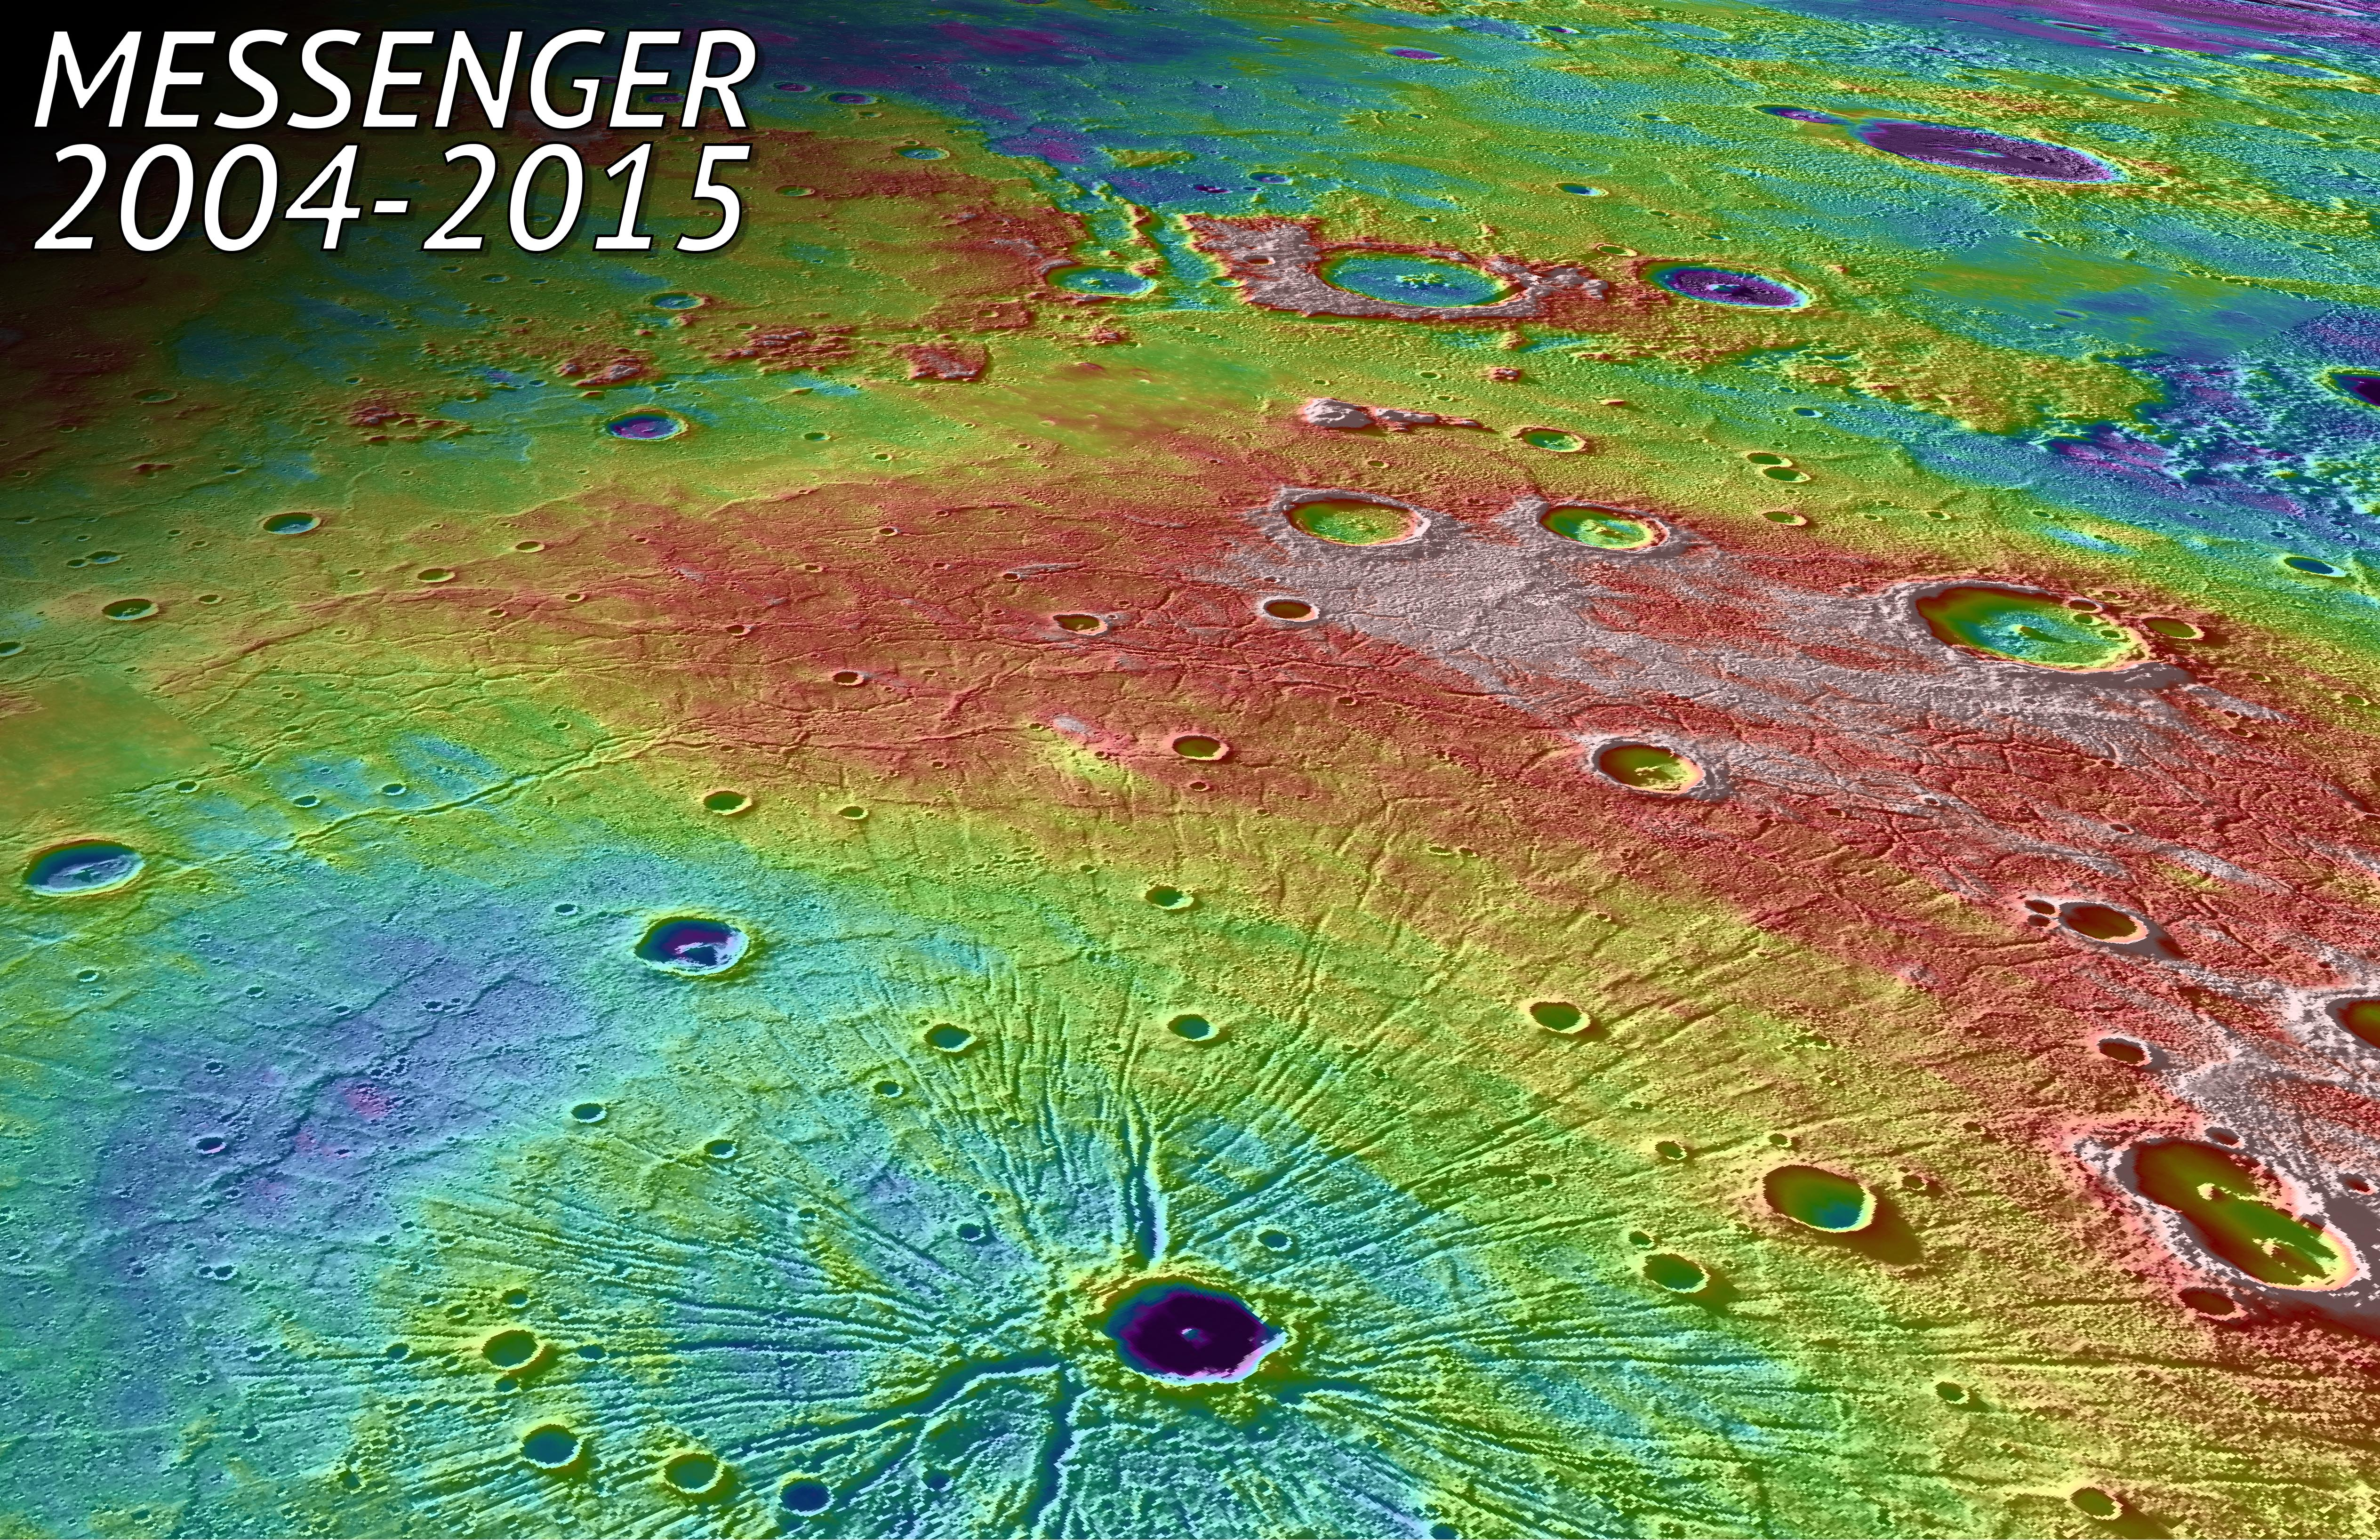

In Tribute

In this perspective view, we look northwest over the Caloris Basin, a depression about 1500 km in diameter formed several billion years ago by the impact of a large projectile into the surface of Mercury. The mountain range at the edge of the basin can be seen as an arc in the background. In the foreground, we see a set of tectonic troughs, known as Pantheon Fossae, radiating from the center of the basin outward toward the edge of the basin interior. A 41-km-diameter impact crater, Apollodorus, is superposed just slightly off from the center of Pantheon Fossae. White and red are high topography, and greens and blues are low topography, with a total height differences of roughly 4 km. The MESSENGER spacecraft was launched in 2004 and ended it’s orbital operations yesterday, April 30, 2015, by impacting Mercury’s surface.

Background image texture is provided by the Mercury Dual Imaging System (MDIS) instrument while color corresponds to surface elevation data obtained from the Mercury Laser Altimeter (MLA) experiment, with both draped over a digital elevation model derived from MLA altimetric data.

Instrument: Mercury Dual Imaging System (MDIS) and Mercury Laser Altimeter (MLA)
Approximate Center Latitude: 33.7° N
Approximate Center Longitude: 158.7° E
Scale: Apollodorus crater is approximately 41 km (25 miles) in diameter

As the first spacecraft ever to orbit Mercury, MESSENGER revolutionized our understanding of the Solar System’s innermost planet, as well as accomplished technological firsts that made the mission possible. Check out these movies of the Top 10 Science Results and the Top 10 Technology Innovations from the mission, as well as this image highlights collection from the mission.

For information regarding the use of images, see the MESSENGER image use policy.

Credit: NASA/Johns Hopkins University Applied Physics Laboratory/Carnegie Institution of Washington